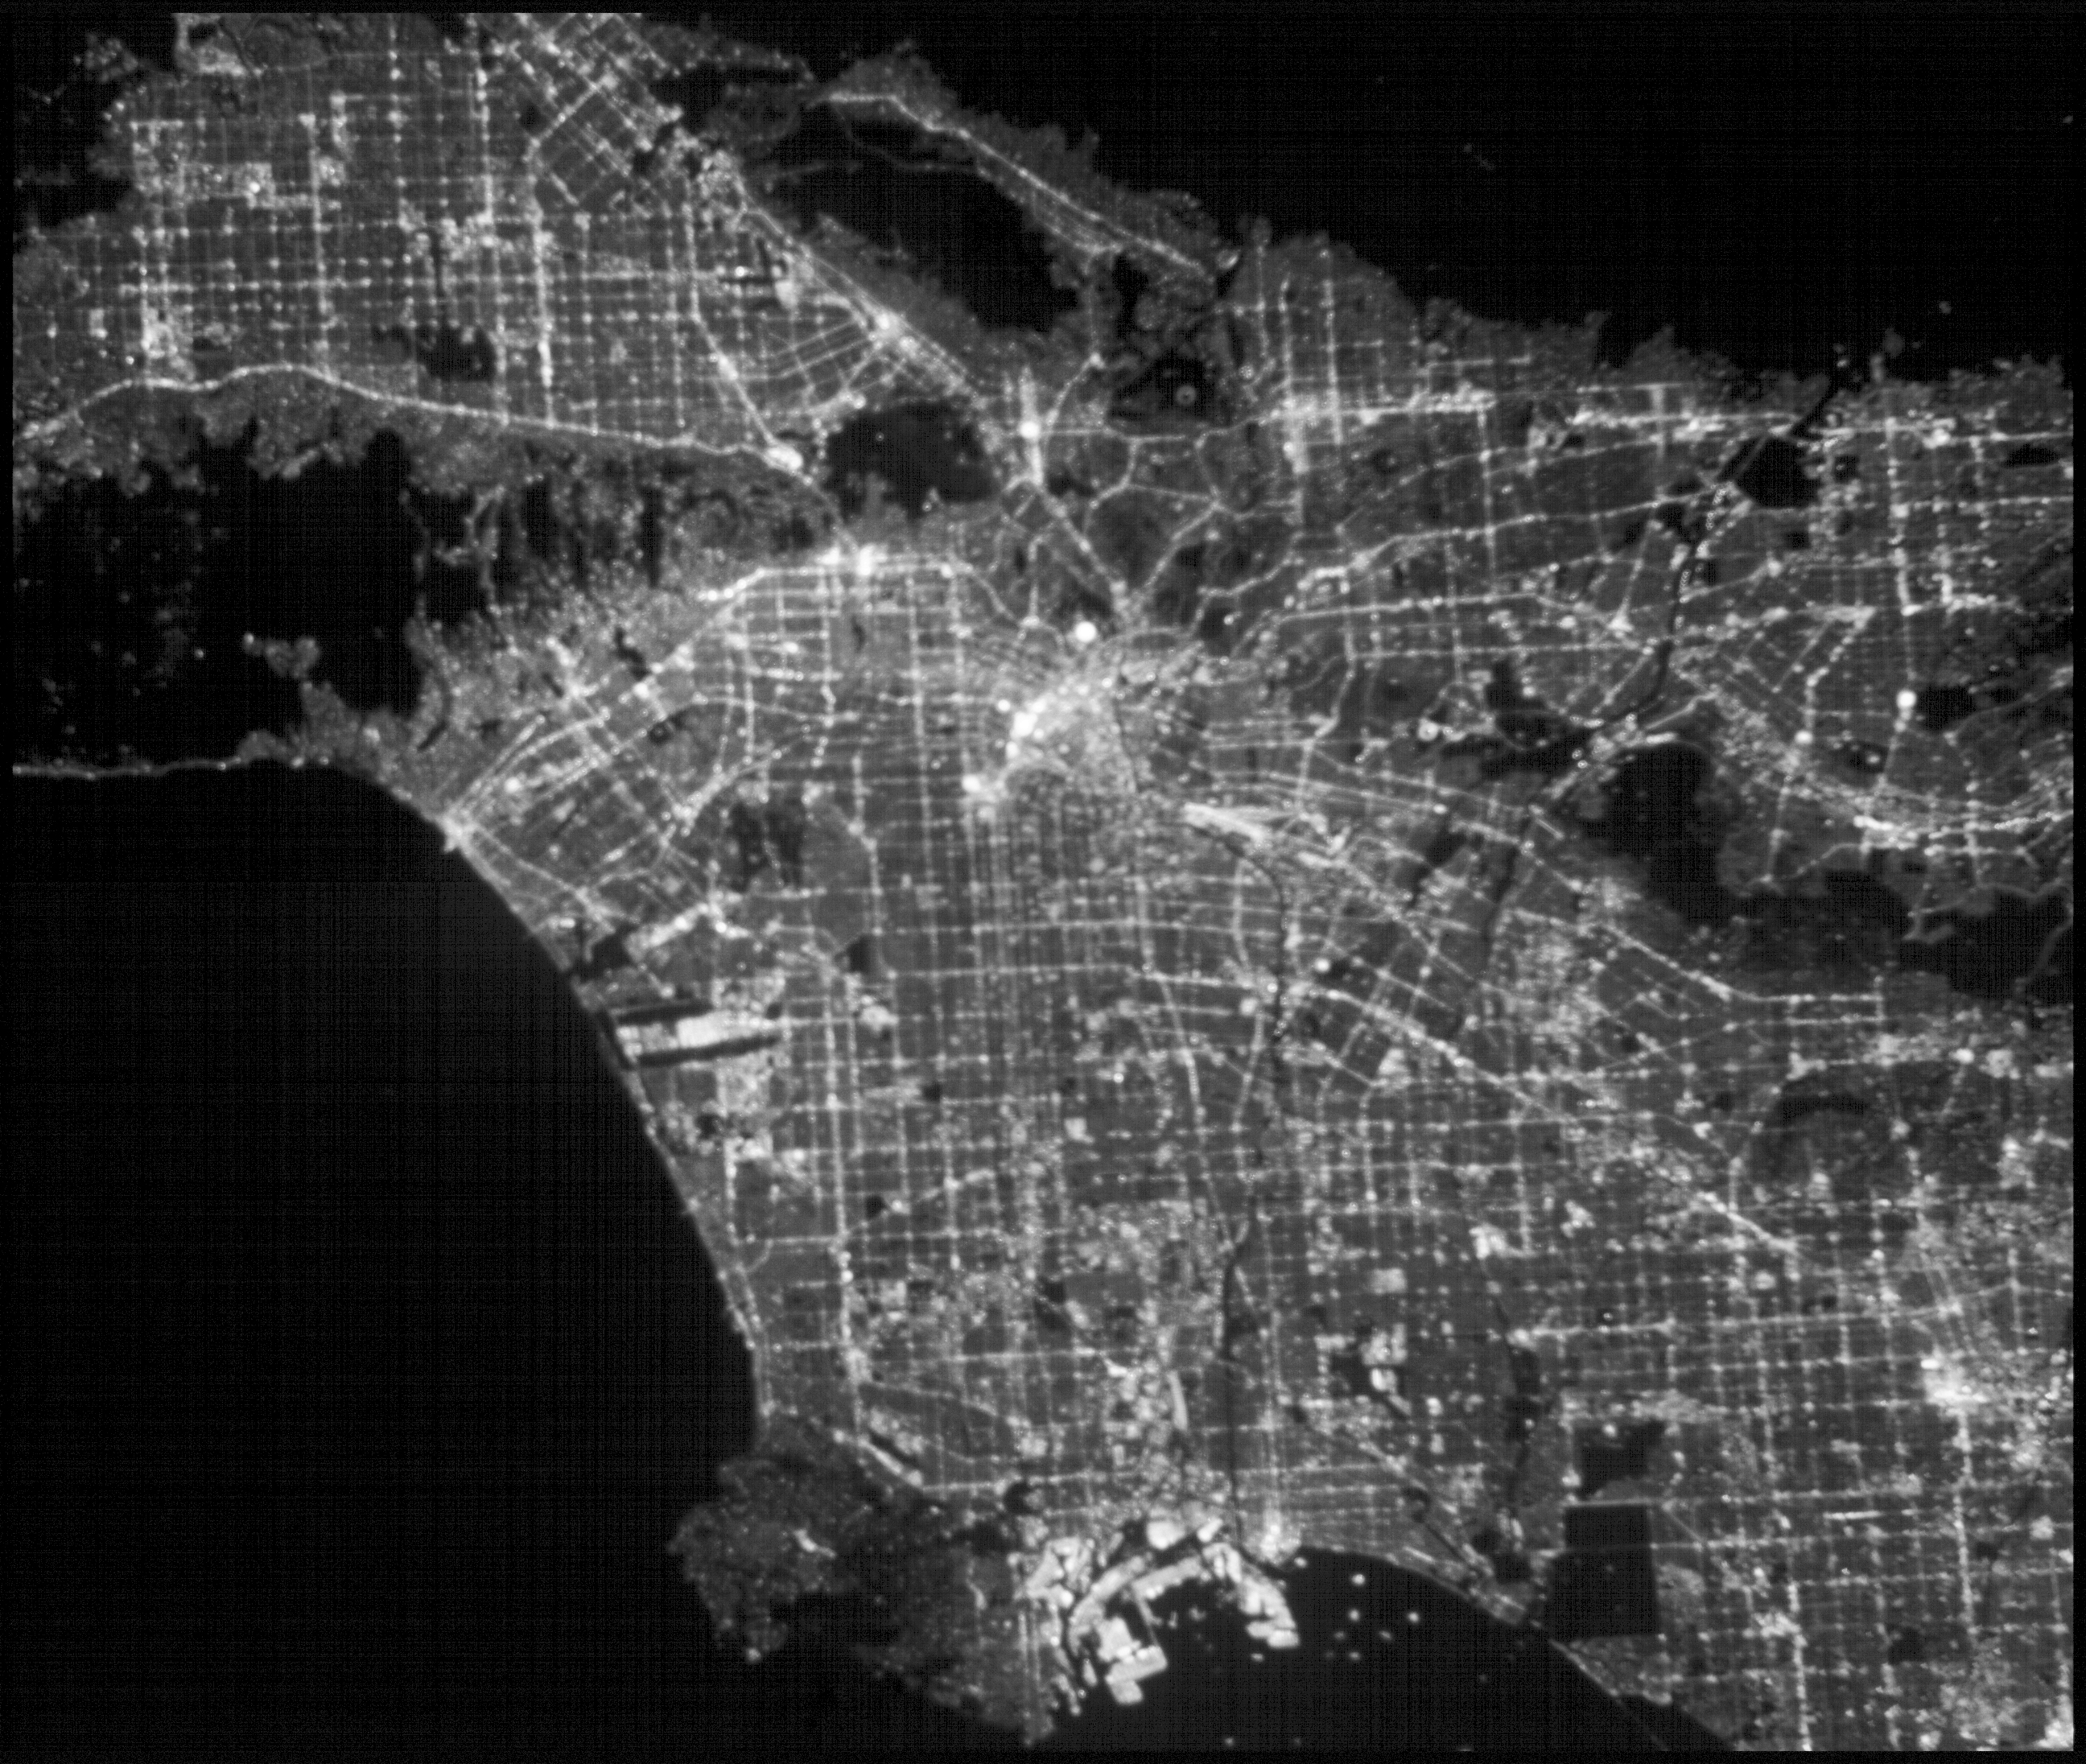

ASTERIA Image of Los Angeles 2

Annotated Image

This image of the greater Los Angeles area was taken on March 29, 2019 by ASTERIA, the Arcsecond Space Telescope Enabling Research in Astrophysics satellite. It shows a region of about 43.5 square miles (70 square kilometers) with a resolution of about 100 feet (30 meters) per pixel.

A bright spot near the center of the image marks the location of Dodger Stadium. (The Dodgers played the Arizona Diamondbacks at home that night.) To the northeast, near the darkness of the San Gabriel Mountains, is NASA’s Jet Propulsion Laboratory in Pasadena, California, which built and operates ASTERIA, and the nearby Rose Bowl Stadium. The close-cropped image shows a region of about 43.5 square miles (70 square kilometers) with a resolution of about 100 feet (30 meters) per pixel.

ASTERIA is a CubeSat, or a small satellite composed of cube units that measure 10 centimeters (4.5 inches) on each side. ASTERIA was designed to demonstrate precision pointing technology in a CubeSat, which could be used to observe planets around other stars. A slight decrease in a star’s brightness as detected by ASTERIA could indicate that a planet is orbiting the star and passed in front of the star. This is called a planet transit.

After completing its primary mission objectives in January 2018, ASTERIA has continued to operate on an extended mission. The mission team took this image to further test the capabilities of the satellite.

Credit: NASA/JPL-Caltech